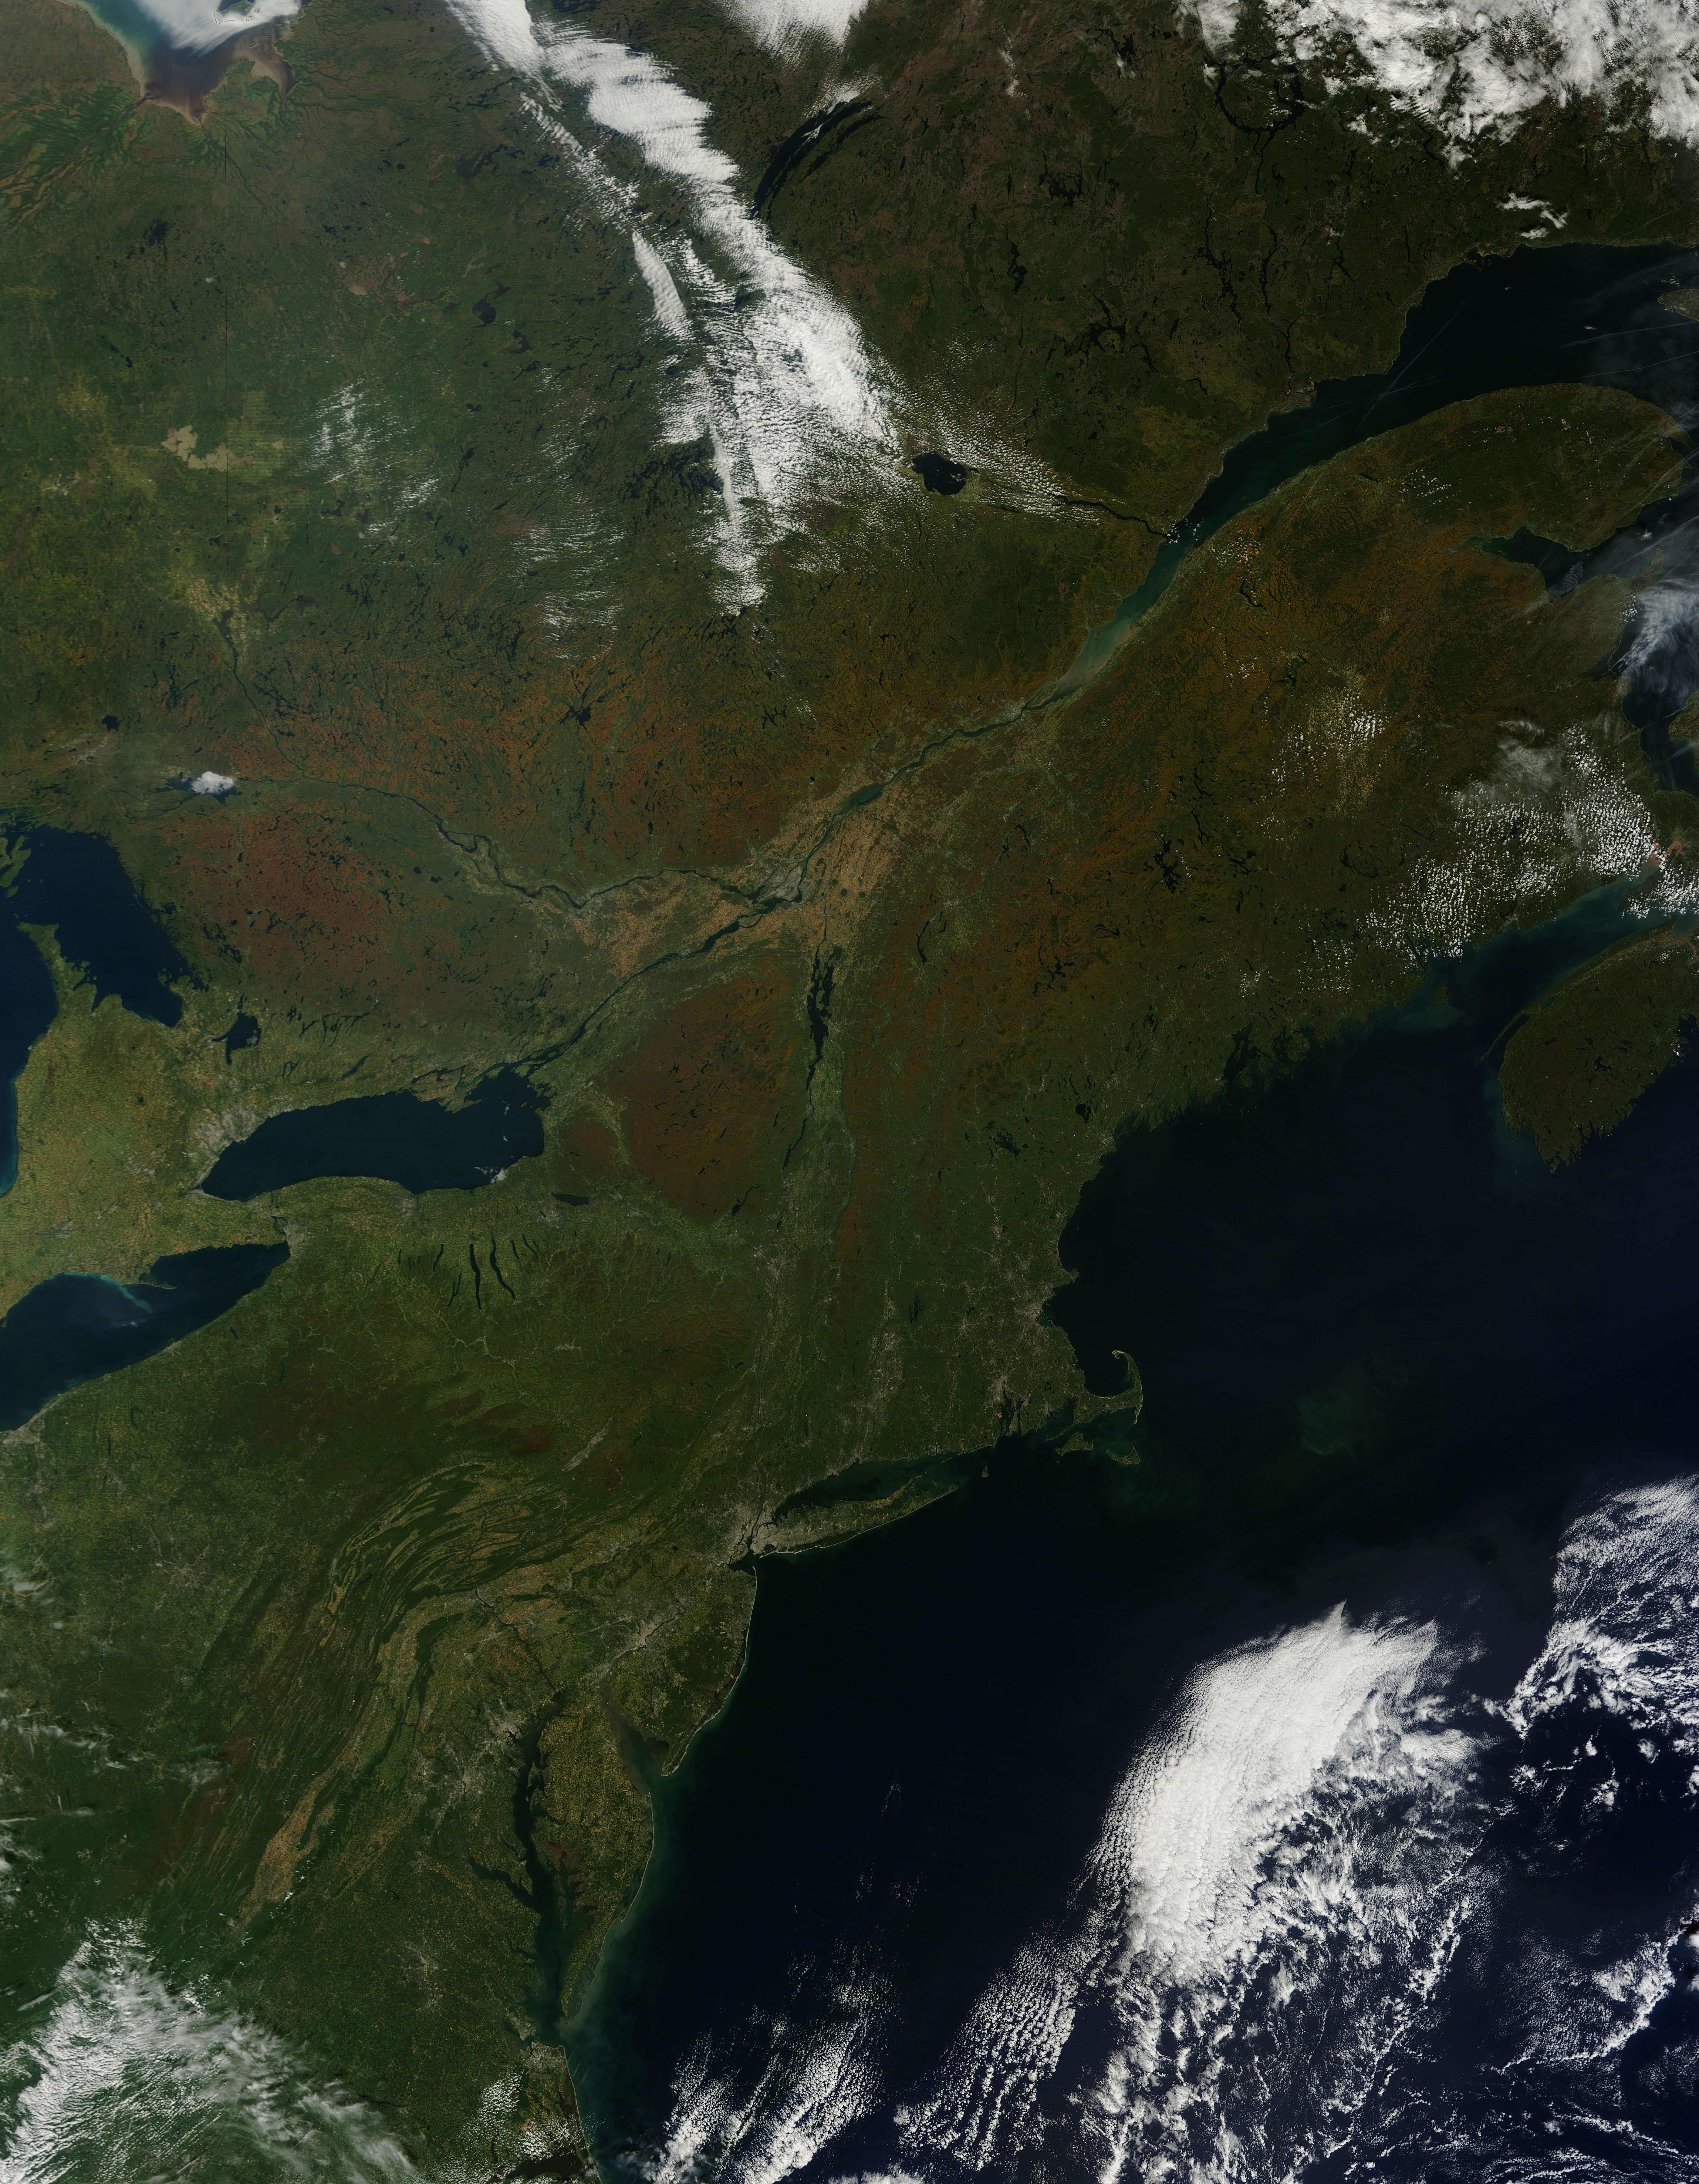

Fall colors in eastern United States and Canada

As temperatures dropped and daylight began to shorten, autumn colors began to wash over the deciduous forests of North America. The Moderate Resolution Imaging Spectroradiometer (MODIS) aboard NASA’s Terra satellite captured this true-color image of the northeastern United States and Canada on September 27, 2014. Washes of orange, brown and yellow are brightest in the Upper Peninsula of Michigan, upstate New York, New Hampshire, Vermont, Maine, and southern Quebec and Ontario. Also, faint traces of phytoplankton blooms can be seen in the offshore waters of the Atlantic Ocean. The transition of autumn leaves from green, to glowing with colors, to browning and dropping to the ground, involve several complex interactions and reactions. However, length of sunlight and the temperature changes are dominant factors. Topography also plays a role, as does latitude. Temperature tends to drop faster at higher elevations and at higher latitudes, and day length shortens more quickly at higher latitudes. Color change tends to begin in the north and sweep southward, and change begins at mountain tops then moves into valleys. As explained by the U.S. Forest Service, certain species of trees produce certain colors. Oaks generally turn red, brown, or russet; hickories become golden bronze; aspen and yellow-poplar turn golden. Maples differ by species. Red maple turns brilliant scarlet; sugar maple, orange-red; and black maple, yellow. Leaves of some trees, such as elms, simply become brown.

Credit: NASA/GSFC/Jeff Schmaltz/MODIS Land Rapid Response Team